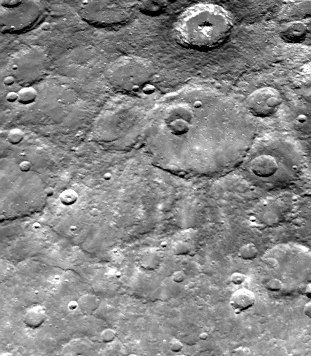

Dark-rimmed Crater and Extensive Ejecta Blanket

Mariner 10 took this picture (FDS 166840) from a distance of 63,400 kilometers (39,300 miles) about an hour after it passed under the South Pole of Mercury. The dark-rimmed crater at upper left is 67 kilometers (42 miles) in diameter. It is surrounded by an extensive ejecta blanket and exhibits a bright ray pattern, which extends into and beyond the larger crater (120 kilometers, 75 miles) to its right and near the picture’s center. The dark-rimmed crater is similar to crater Tycho on Earth’s moon. The center of this picture is located 33 degrees S. Lat. 158 degrees W. Long. North is to the top.

The Mariner 10 mission, managed by the Jet Propulsion Laboratory for NASA’s Office of Space Science, explored Venus in February 1974 on the way to three encounters with Mercury-in March and September 1974 and in March 1975. The spacecraft took more than 7,000 photos of Mercury, Venus, the Earth and the Moon.

Credit: NASA/JPL/Northwestern University